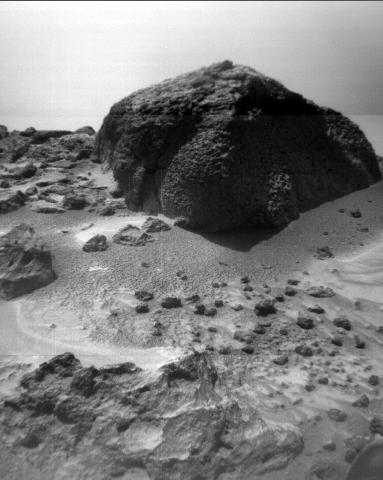

Wind Tails Near “Chimp”

This image of the rock “Chimp” was taken by the Sojourner rover’s right front camera on Sol 72 (September 15). Fine-scale texture on Chimp and other rocks is clearly visible. Wind tails, oriented from lower right to upper left, are seen next to small pebbles in the foreground. These were most likely produced by wind action.

Mars Pathfinder is the second in NASA’s Discovery program of low-cost spacecraft with highly focused science goals. The Jet Propulsion Laboratory, Pasadena, CA, developed and manages the Mars Pathfinder mission for NASA’s Office of Space Science, Washington, D.C. JPL is a division of the California Institute of Technology (Caltech).

Photojournal note: Sojourner spent 83 days of a planned seven-day mission exploring the Martian terrain, acquiring images, and taking chemical, atmospheric and other measurements. The final data transmission received from Pathfinder was at 10:23 UTC on September 27, 1997. Although mission managers tried to restore full communications during the following five months, the successful mission was terminated on March 10, 1998.

Credit: NASA/JPL